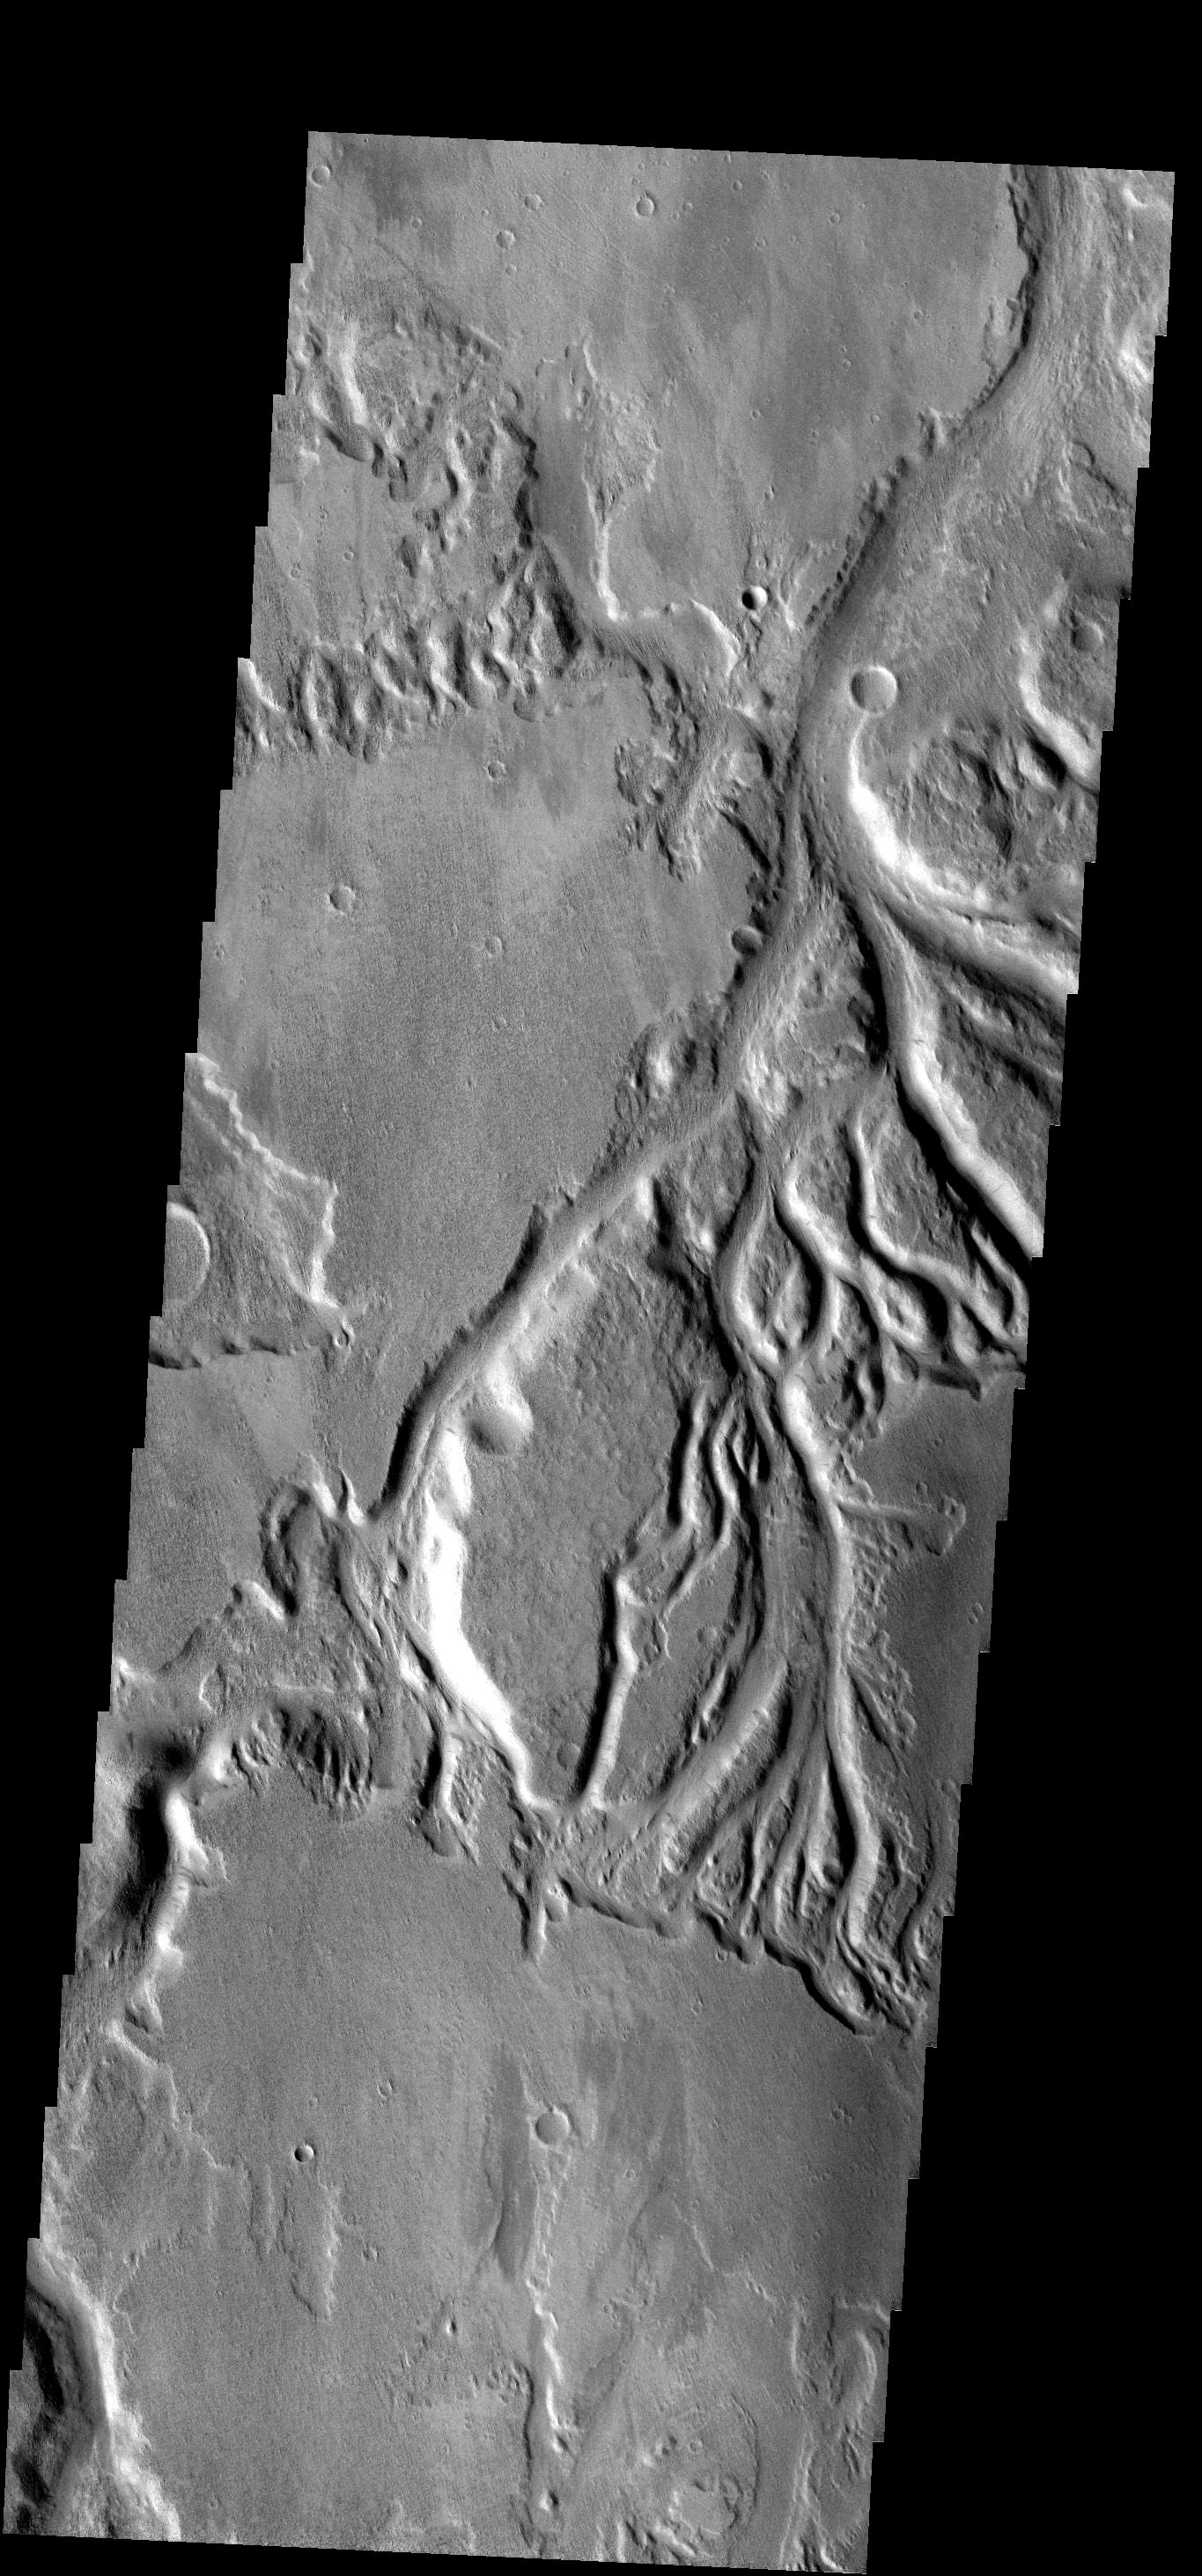

Sabis Vallis

These small channels join to become Sabis Vallis.

Image information: VIS instrument. Latitude -5.7N, Longitude 207.8E. 17 meter/pixel resolution.

Note: this THEMIS visual image has not been radiometrically nor geometrically calibrated for this preliminary release. An empirical correction has been performed to remove instrumental effects. A linear shift has been applied in the cross-track and down-track direction to approximate spacecraft and planetary motion. Fully calibrated and geometrically projected images will be released through the Planetary Data System in accordance with Project policies at a later time.

NASA’s Jet Propulsion Laboratory manages the 2001 Mars Odyssey mission for NASA’s Office of Space Science, Washington, D.C. The Thermal Emission Imaging System (THEMIS) was developed by Arizona State University, Tempe, in collaboration with Raytheon Santa Barbara Remote Sensing. The THEMIS investigation is led by Dr. Philip Christensen at Arizona State University. Lockheed Martin Astronautics, Denver, is the prime contractor for the Odyssey project, and developed and built the orbiter. Mission operations are conducted jointly from Lockheed Martin and from JPL, a division of the California Institute of Technology in Pasadena.

Credit: NASA/JPL/ASU